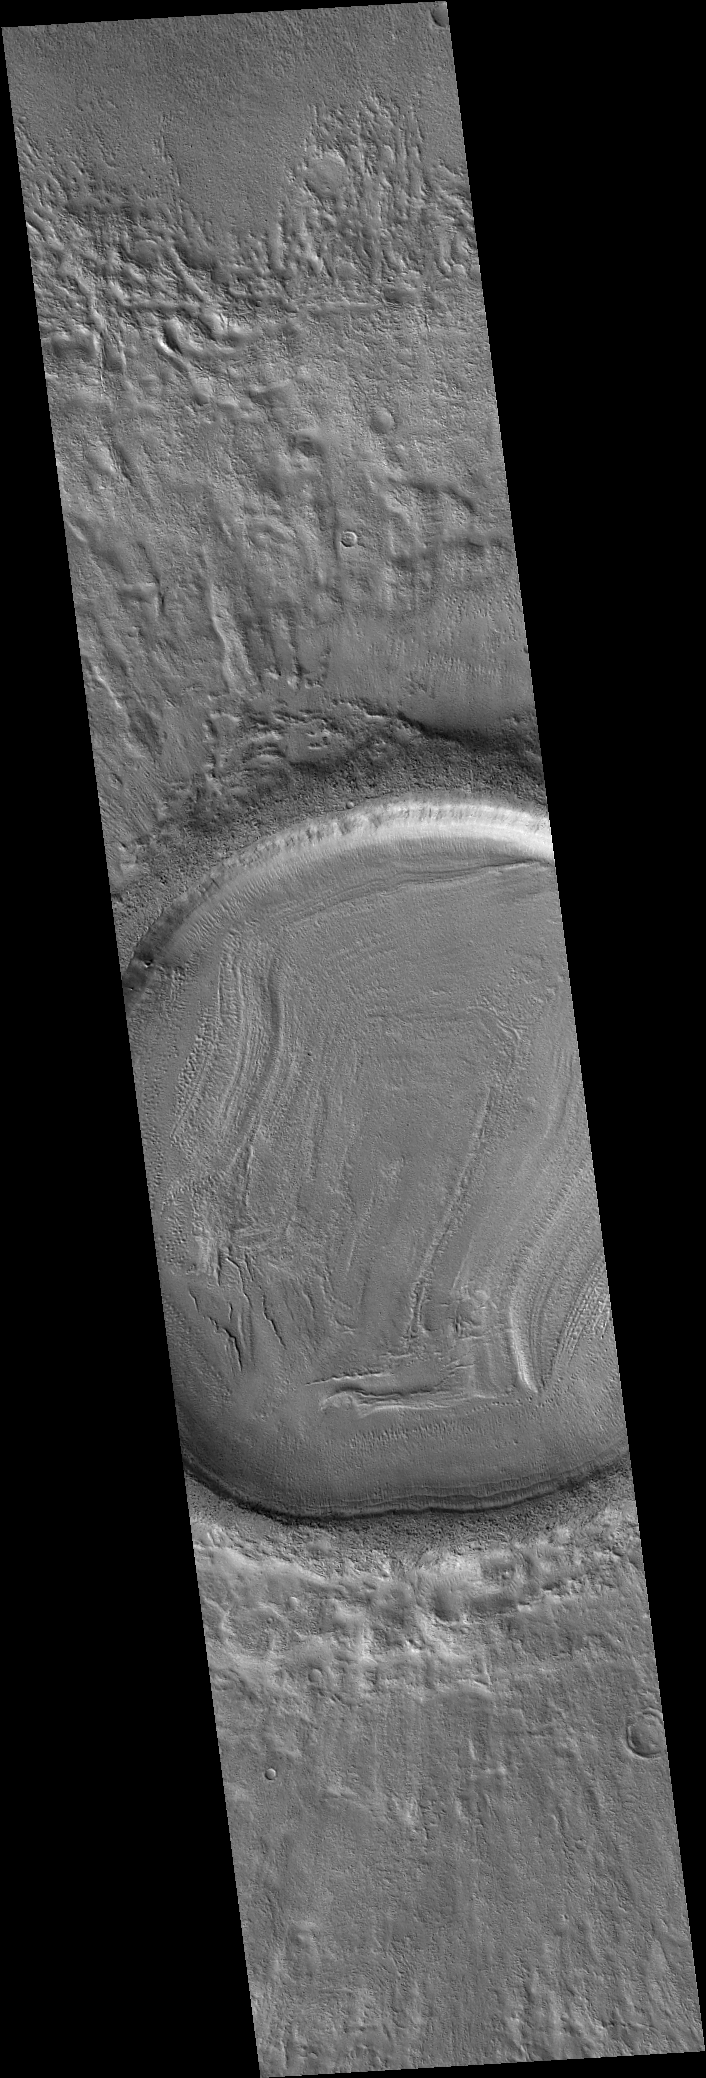

MOC’s 200,000th Image

3 June 2005
On 17 May 2005, the Mars Global Surveyor (MGS) Mars Orbiter Camera (MOC) acquired its 200,000th image since the spacecraft began orbiting Mars on 12 September 1997. This image shows details on the floor and in the ejecta blanket of a northern middle-latitude martian crater, was received on Earth the following day. Its red wide angle context frame was also acquired at the same time (see PIA07996).

This image marks a milestone for the Mars Global Surveyor mission, which has returned nearly four times the number of images of both the Viking 1 and Viking 2 orbiters, combined, in the late 1970s. An additional point of comparison, the two Viking camera systems returned about 70 Gbytes of data; MOC thus far has returned 365 Gbytes (after decompression).

The MOC is really a system consisting of three cameras: (1) a narrow angle camera, essentially a telescope, that obtains extremely high resolution views ranging from about 0.5 to about 14 meters per pixel; (2) a red wide angle camera that is used to take context images, daily global maps, and other selected images; and (3) a blue wide angle camera that also acquires daily global maps, views of the martian limb, and other selected targets. Both wide angle cameras can obtain images with resolutions in the range of 0.24 to 7.5 kilometers per pixel.

The first images acquired by MOC were taken during the third orbit of MGS on 15 September 1997. MGS conducted a pre-mission series of observations between mid-September 1997 and February 1999. Then, MGS conducted its 1 Mars year Primary Mission from March 1999 through January 2001. The Extended Mission phase for MGS began in February 2001 and continues to this day.

Location near: 32.7°N, 185.1°W
Image width: ~3 km (~1.9 mi)
Illumination from: lower left
Season: Northern Autumn

Credit: NASA/JPL/Malin Space Science Systems